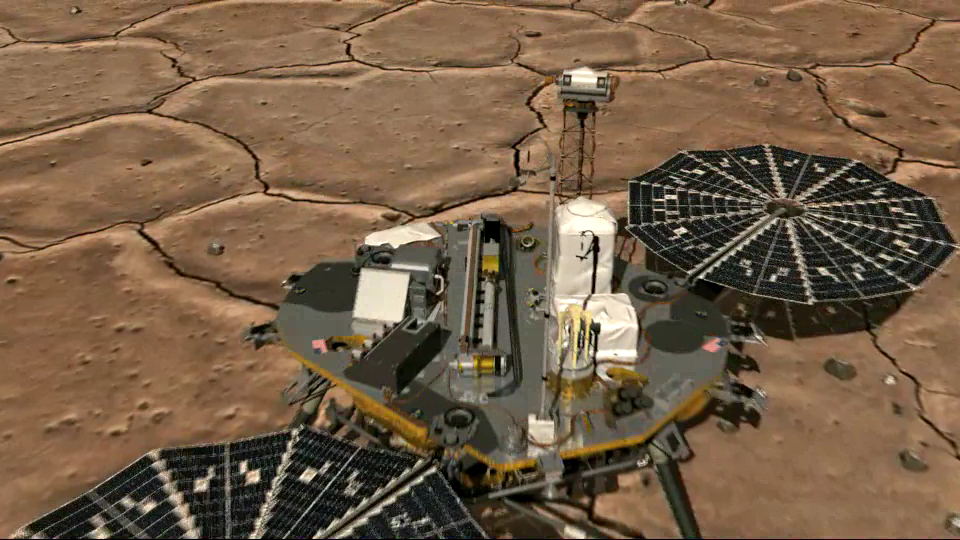

View from Above of Phoenix’s Stowed Robotic Arm Camera

This artist’s animation of an imaginary camera zooming in from above shows the location of the Robotic Arm Camera on NASA’s Phoenix Mars Lander as it acquires an image of the scoop at the end of the arm. Located just beneath the Robotic Arm Camera lens, the scoop is folded in the stowed position, with its open end facing the Robotic Arm Camera.

The last frame in the animation shows the first image taken by the Robotic Arm Camera, one day after Phoenix landed on Mars. In the center of the image is the robotic scoop the lander will use to dig into the surface, collect samples and touch water ice on Mars for the first time. The scoop is in the stowed position, awaiting deployment of the robotic arm.

The Phoenix Mission is led by the University of Arizona, Tucson, on behalf of NASA. Project management of the mission is by NASA’s Jet Propulsion Laboratory, Pasadena, Calif. Spacecraft development is by Lockheed Martin Space Systems, Denver.

Photojournal Note: As planned, the Phoenix lander, which landed May 25, 2008 23:53 UTC, ended communications in November 2008, about six months after landing, when its solar panels ceased operating in the dark Martian winter.

Credit: NASA/JPL-Caltech/University of Arizona